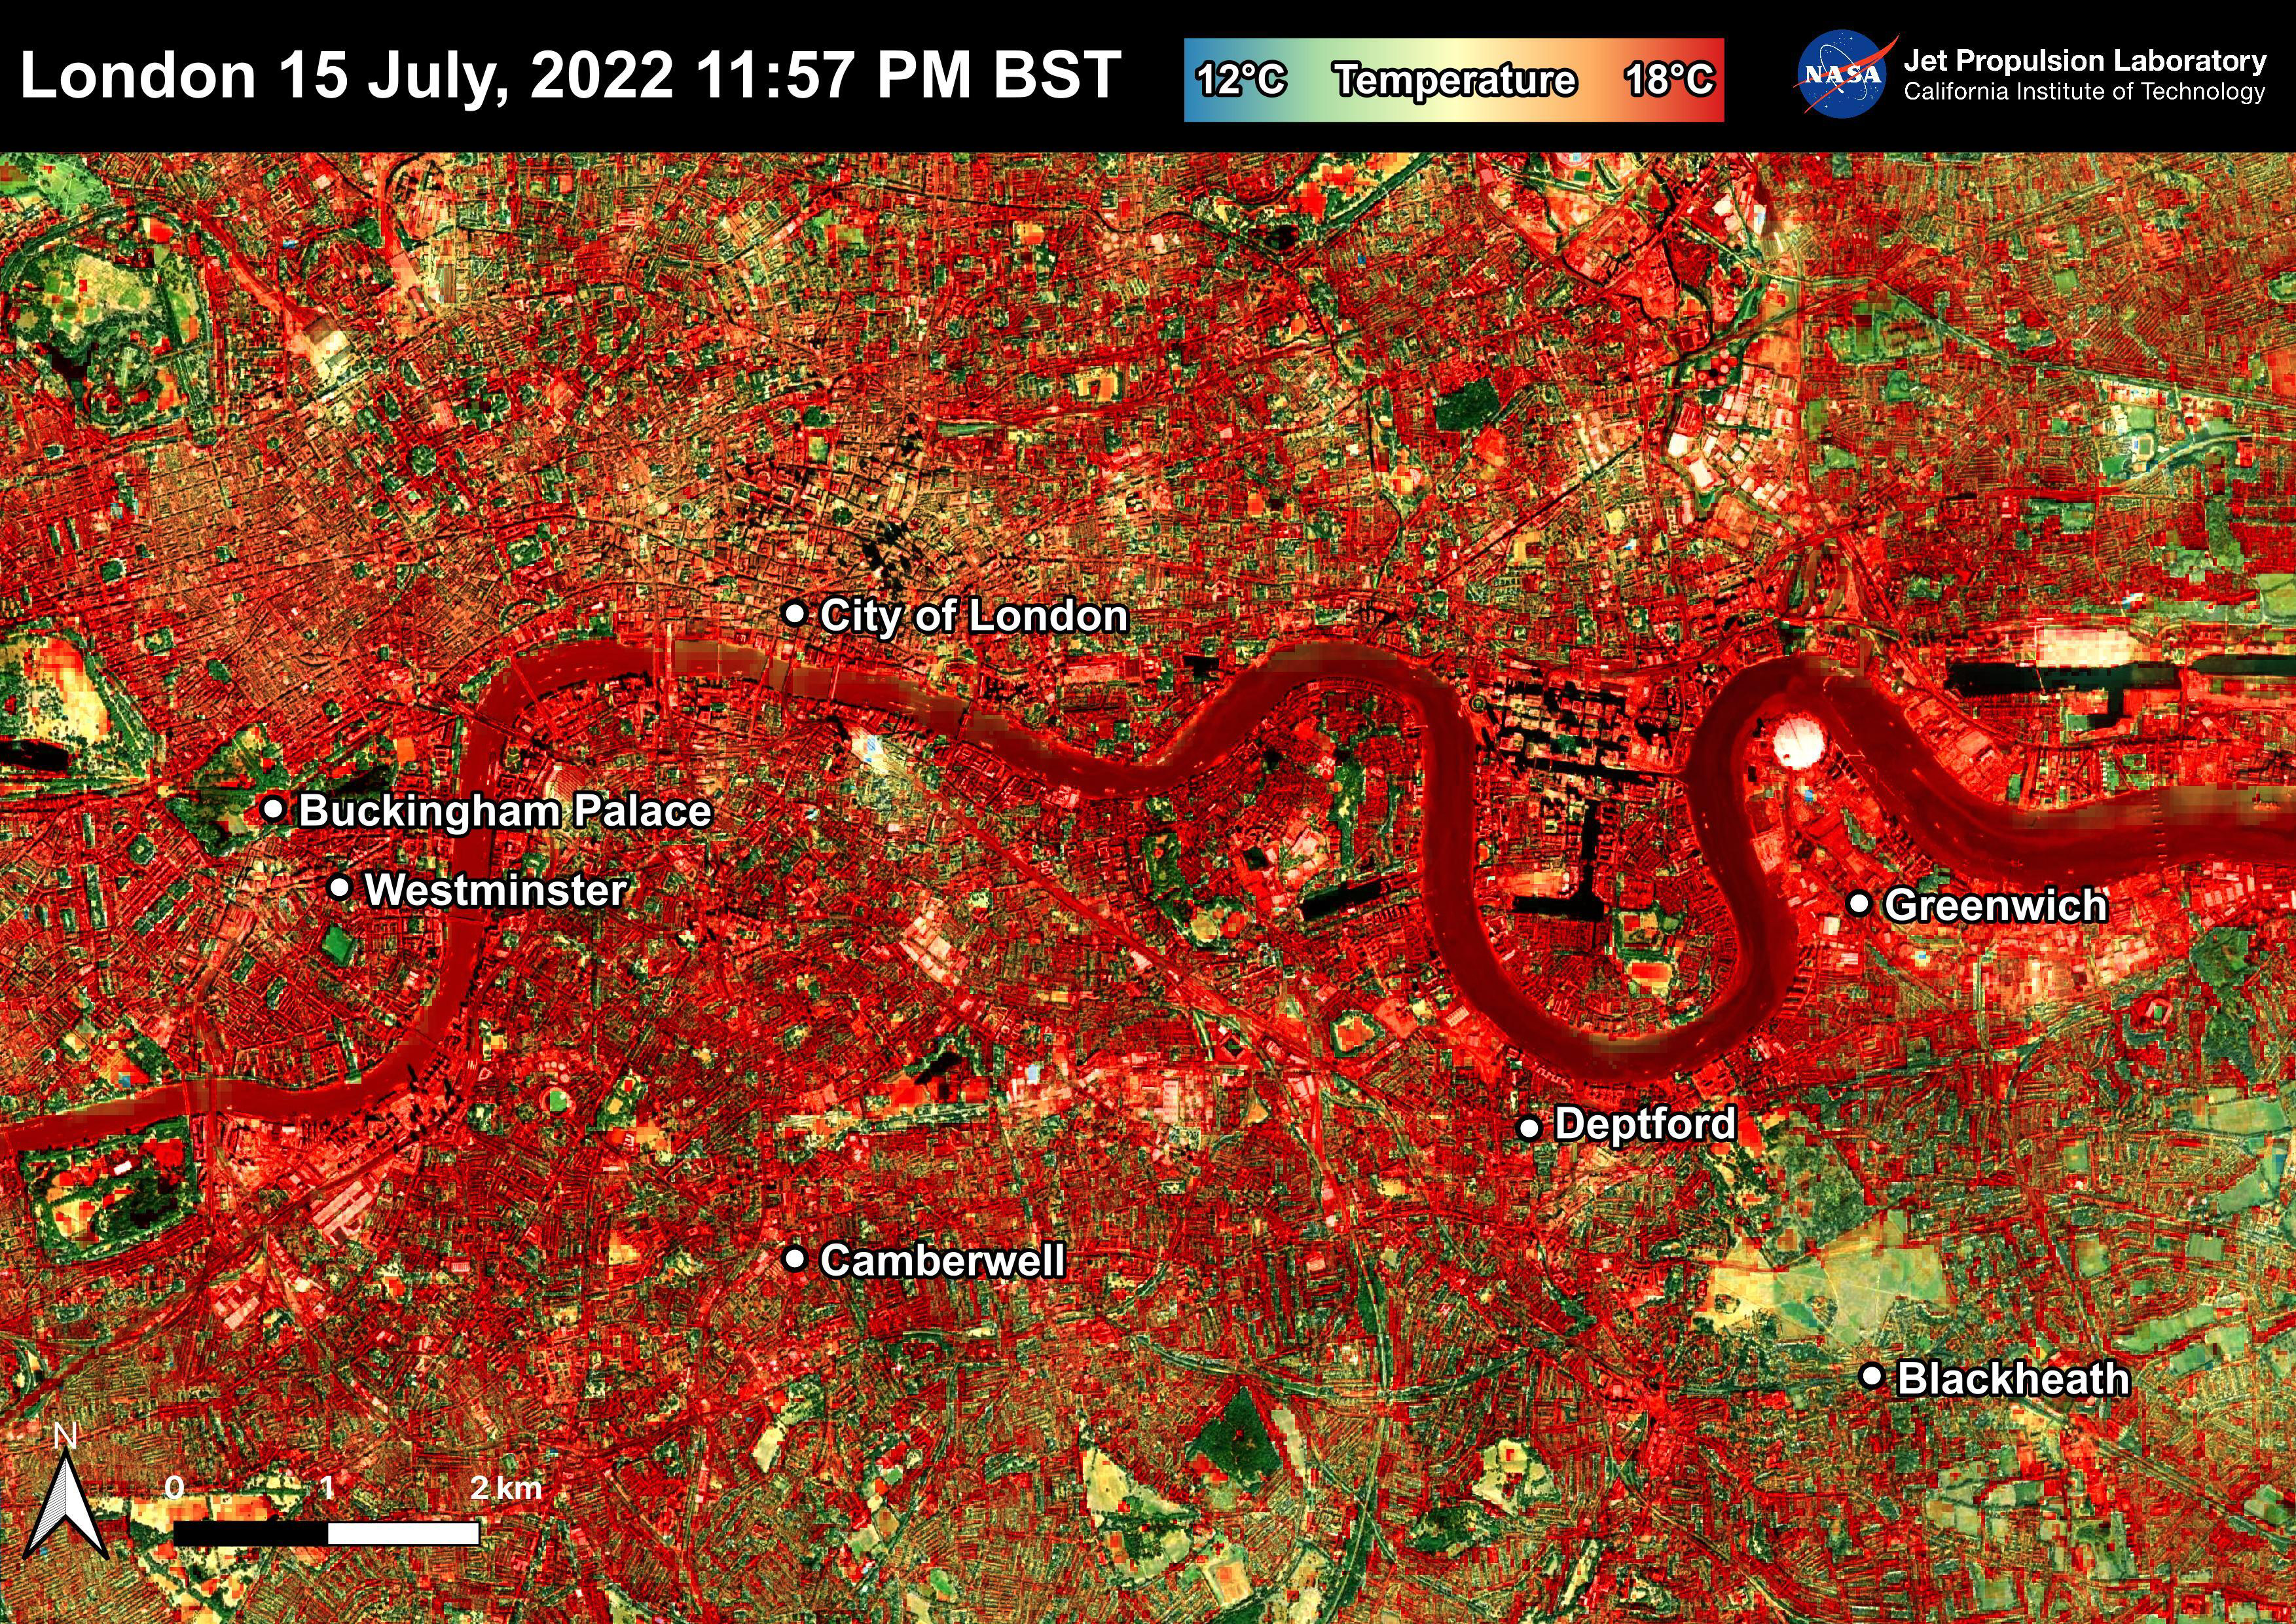

NASA’s ECOSTRESS Shows Overnight Heat in London

NASA’s Ecosystem Spaceborne Thermal Radiometer Experiment on Space Station (ECOSTRESS) instrument recorded this image of ground surface temperatures in London and surrounding areas on July 15, 2022, just before midnight local time. It shows surface temperatures exceeding 68 degrees Fahrenheit (20 degrees Celsius) at 11:57 p.m. British Summer Time.

Parts of Europe in mid-July experienced a record-breaking heat wave. The United Kingdom reaching its highest air temperature on record on July 19, 104.5 F (40.3 C) in Coningsby, about 110 miles (177 kilometers) north of London, which itself saw a high of 104.3 F (40.2 C) the same day. That evening, the overnight low was also a record-breaker: 78.4 F (25.8 C) at Kenley Airfield in Greater London.

In this image, the red areas indicate hotter temperatures commonly associated with developed areas. These surfaces – roofs, paved streets, and other built structures – remain warm long after the sun sets. Blue and green areas indicate cooler areas commonly associated with parks and other natural land surfaces. Because this image was acquired at night, it shows bodies of water being warmer than the land surface. This is because water tends to change temperature more slowly, so its temperature stays elevated long after land surfaces have cooled down.

Cities are usually warmer than open land with natural surfaces because of human activities as well as the materials used in building and construction. Streets are often the hottest part of the built environment due to asphalt paving. Dark-colored surfaces absorb more heat from the Sun than lighter-colored ones; asphalt absorbs up to 95% of solar radiation and retains the heat for hours into nighttime. This image overlays ECOSTRESS surface temperature data on a Google satellite map for context.

ECOSTRESS measures the temperature of the ground, which is hotter than the air temperature during the daytime. The instrument launched to the space station in 2018. Its primary mission is to identify plants’ thresholds for water use and water stress, giving insight into their ability to adapt to a warming climate. However, ECOSTRESS is also useful for documenting other heat-related phenomena, like patterns of heat absorption and retention. Its high-resolution images, with a pixel size of about 225 feet (70 meters) by 125 feet (38 meters), are a powerful tool for understanding our environment.

NASA’s Jet Propulsion Laboratory in Southern California built and manages the ECOSTRESS mission for the Earth Science Division in the Science Mission Directorate at NASA Headquarters in Washington. ECOSTRESS is an Earth Venture Instrument mission; the program is managed by NASA’s Earth System Science Pathfinder program at NASA’s Langley Research Center in Hampton, Virginia.

Credit: NASA/JPL-Caltech